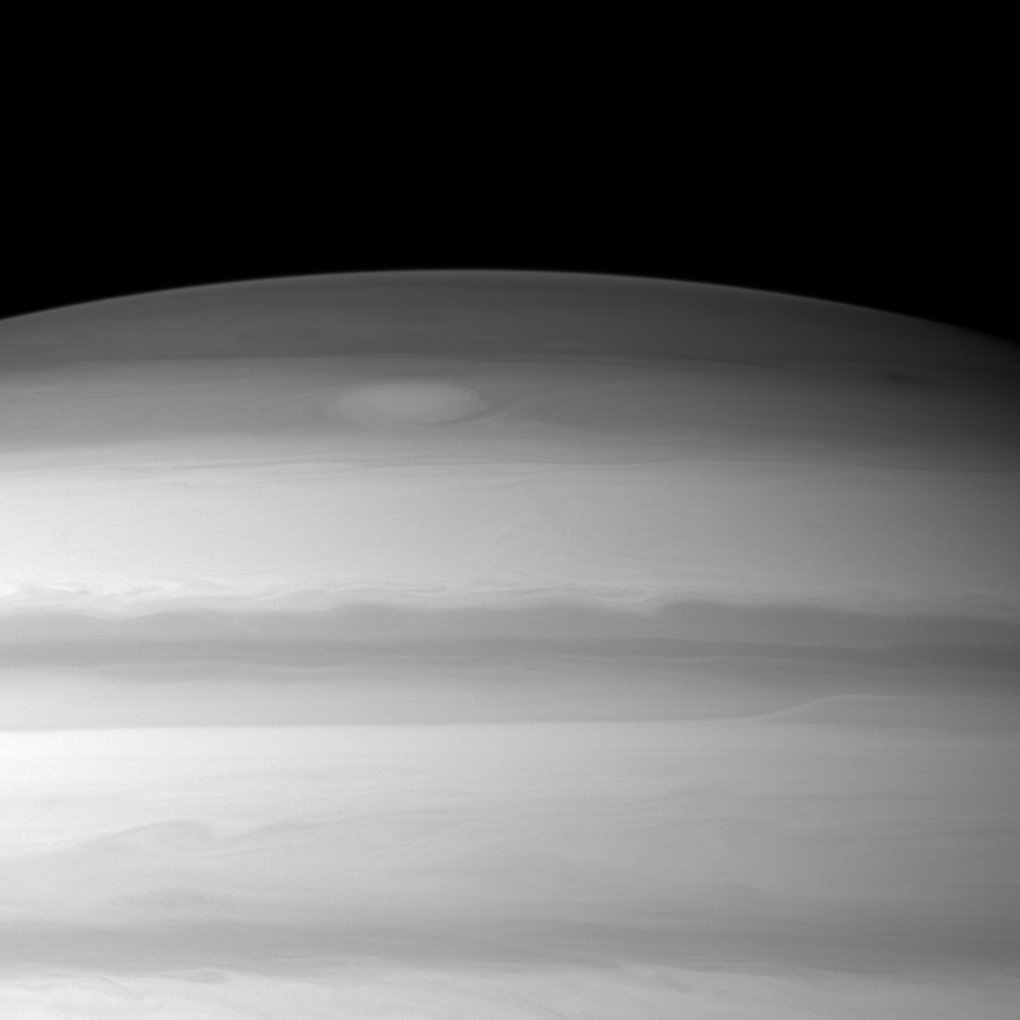

Northern Swirl

A large cloud formation swirls through the high northern latitudes of Saturn near the top of this Cassini spacecraft image.

The image was taken with the Cassini spacecraft wide-angle camera on Feb. 14, 2010 using a spectral filter sensitive to wavelengths of near-infrared light centered at 728 nanometers. The view was obtained at a distance of approximately 523,000 kilometers (325,000 miles) from Saturn and at a Sun-Saturn-spacecraft, or phase, angle of 42 degrees. Image scale is 28 kilometers (17 miles) per pixel.

The Cassini-Huygens mission is a cooperative project of NASA, the European Space Agency and the Italian Space Agency. The Jet Propulsion Laboratory, a division of the California Institute of Technology in Pasadena, manages the mission for NASA’s Science Mission Directorate, Washington, D.C. The Cassini orbiter and its two onboard cameras were designed, developed and assembled at JPL. The imaging operations center is based at the Space Science Institute in Boulder, Colo.

Credit: NASA/JPL/Space Science Institute